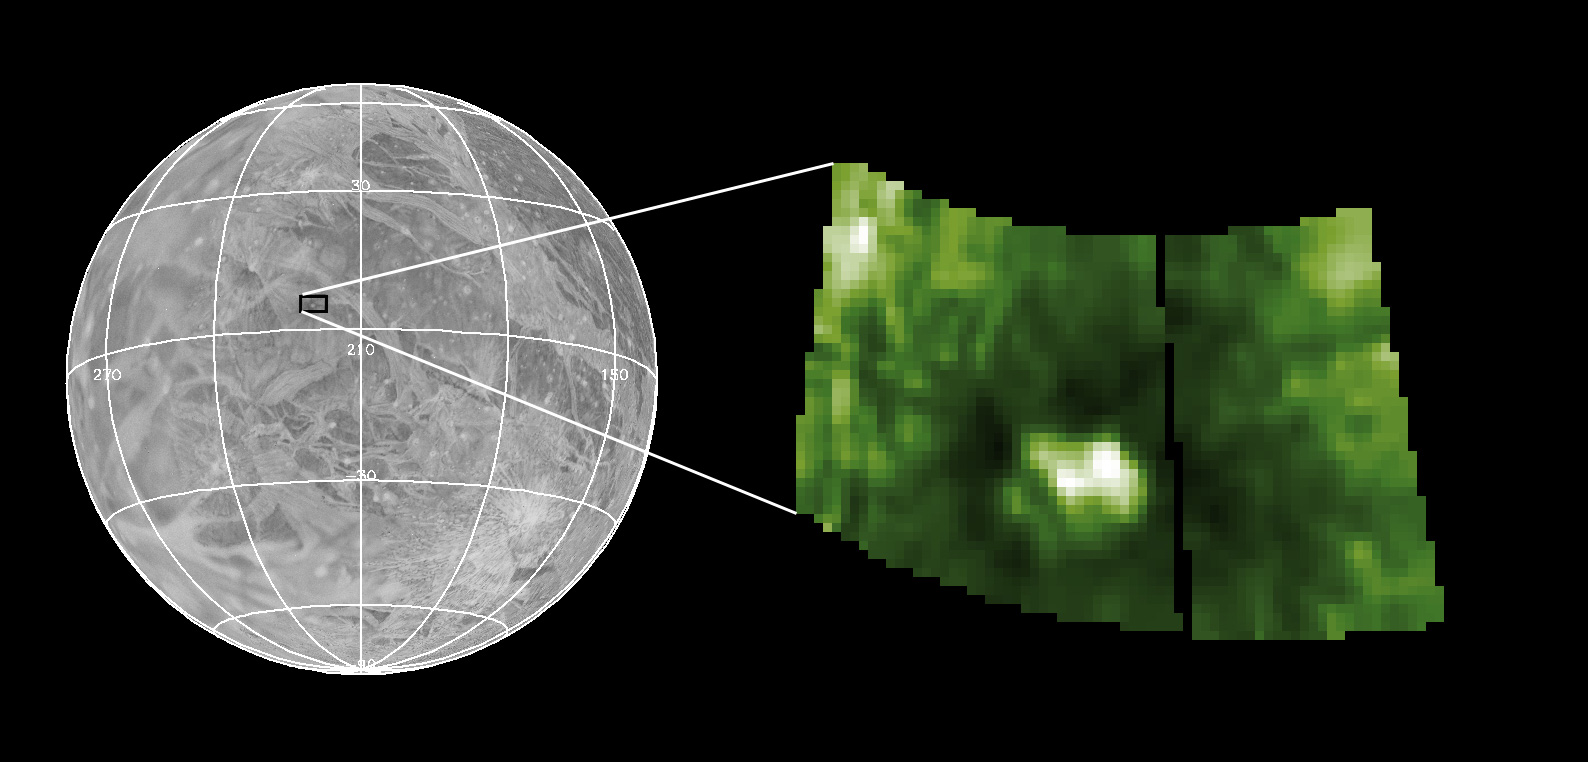

Antum Crater

This image shows the location of one of the highest spatial resolution NIMS images acquired. The left image is an airbrush map of the surface of Ganymede from Voyager data. The small square shows the location of Antum crater, target of the high-resolution NIMS image on the right. NIMS spatial resolution is approximately 4 km/pixel and the image is a falsely colored albedo for a single wavelength near 0.8 micrometers.

Antum is what is known as a dark ray crater, that is, dark lines emanate from the central bright area. This NIMS image is a close-up of the central area and the dark rays are off the edges of the image. Dark ray craters are fairly unusual and are concentrated in one area of Ganymede’s surface. They are thought to be composed of material from the body that impacted Ganymede and created the crater, rather than material brought up from the subsurface. Analysis of the NIMS data will yield compositional and mineralogical information on the dark material. This can help us to understand the nature of bodies that “crash” into the Jupiter system, as did Comet Shoemaker-Levy 9 in 1995, as well as give more information on the history of surface modification on Ganymede.

The Jet Propulsion Laboratory, Pasadena, CA manages the mission for NASA’s Office of Space Science, Washington, DC.

Credit: NASA/JPL